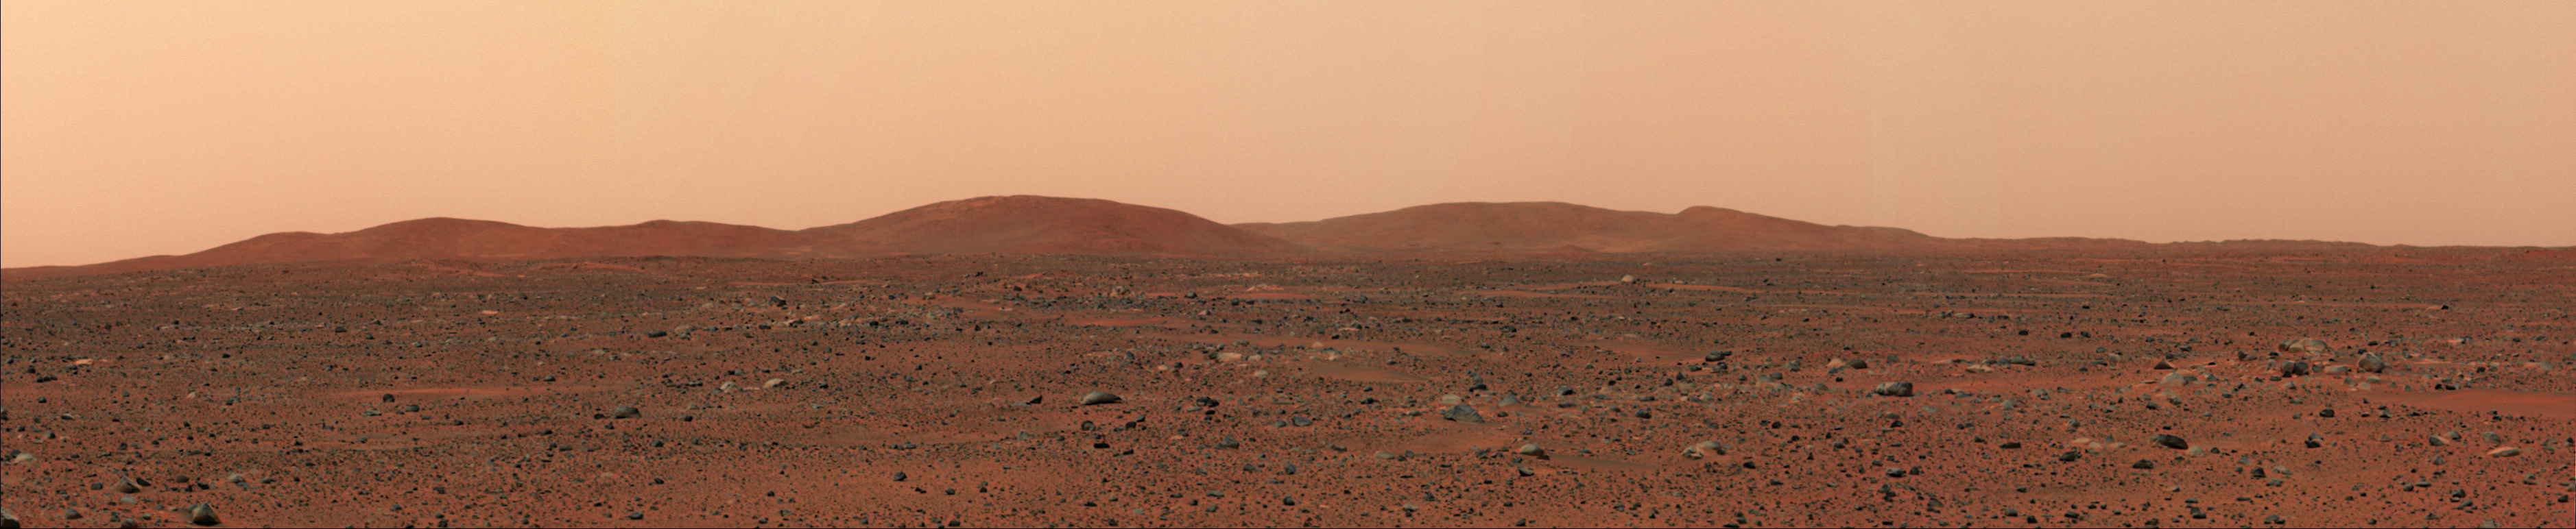

In the Far East

In the distance stand the east hills, which are closest to the Mars Exploration Rover Spirit in comparison to other hill ranges seen on the martian horizon. The top of the east hills are approximately 2 to 3 kilometers (1 to 2 miles) away from the rover’s approximate location. This image was taken on Mars by the rover’s panoramic camera.

Credit: NASA/JPL/Cornell